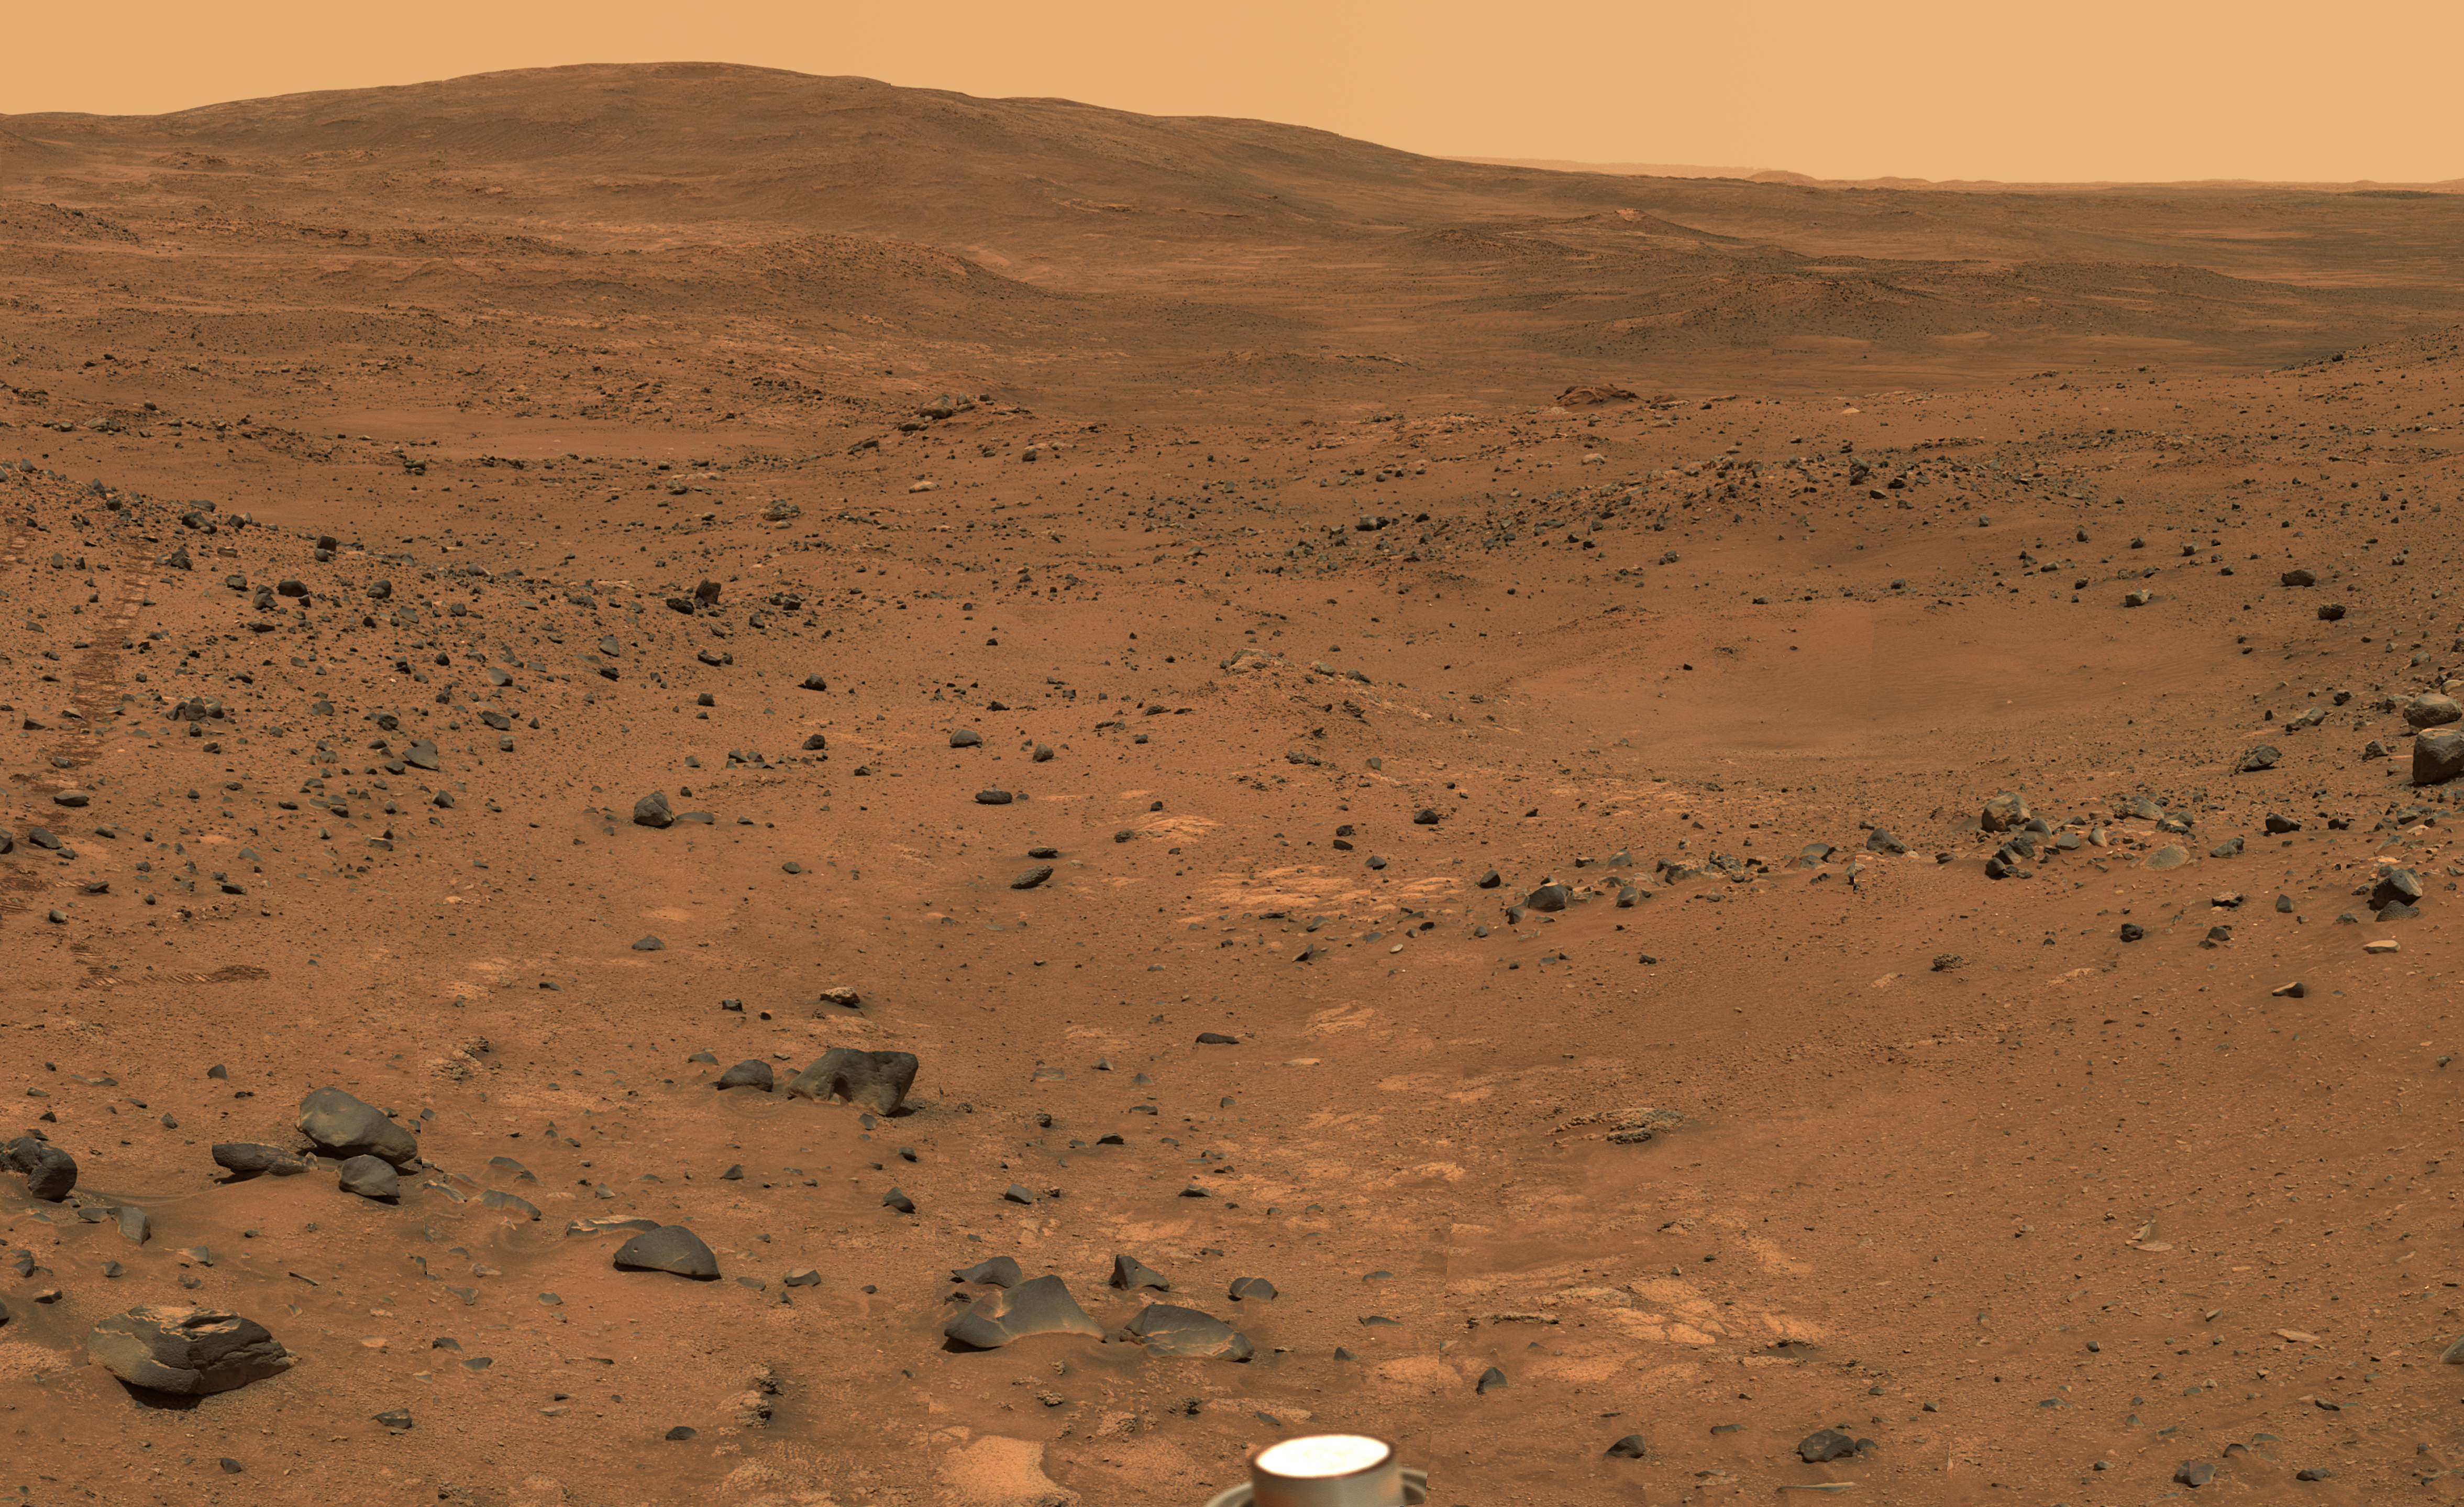

Partial ‘Seminole’ Panorama

This view from Spirit’s panoramic camera is assembled from frames acquired on Martian days, or sols, 672 and 673 (Nov. 23 and 24, 2005) from the rover’s position near an outcrop called “Seminole.” The view is a southward-looking portion of a larger panorama still being completed. This approximately true-color view is a composite of images shot through three different filters, admitting light of wavelengths 750 nanometers, 530 nanometers and 430 nanometers.

Credit: NASA/JPL-Caltech/Cornell